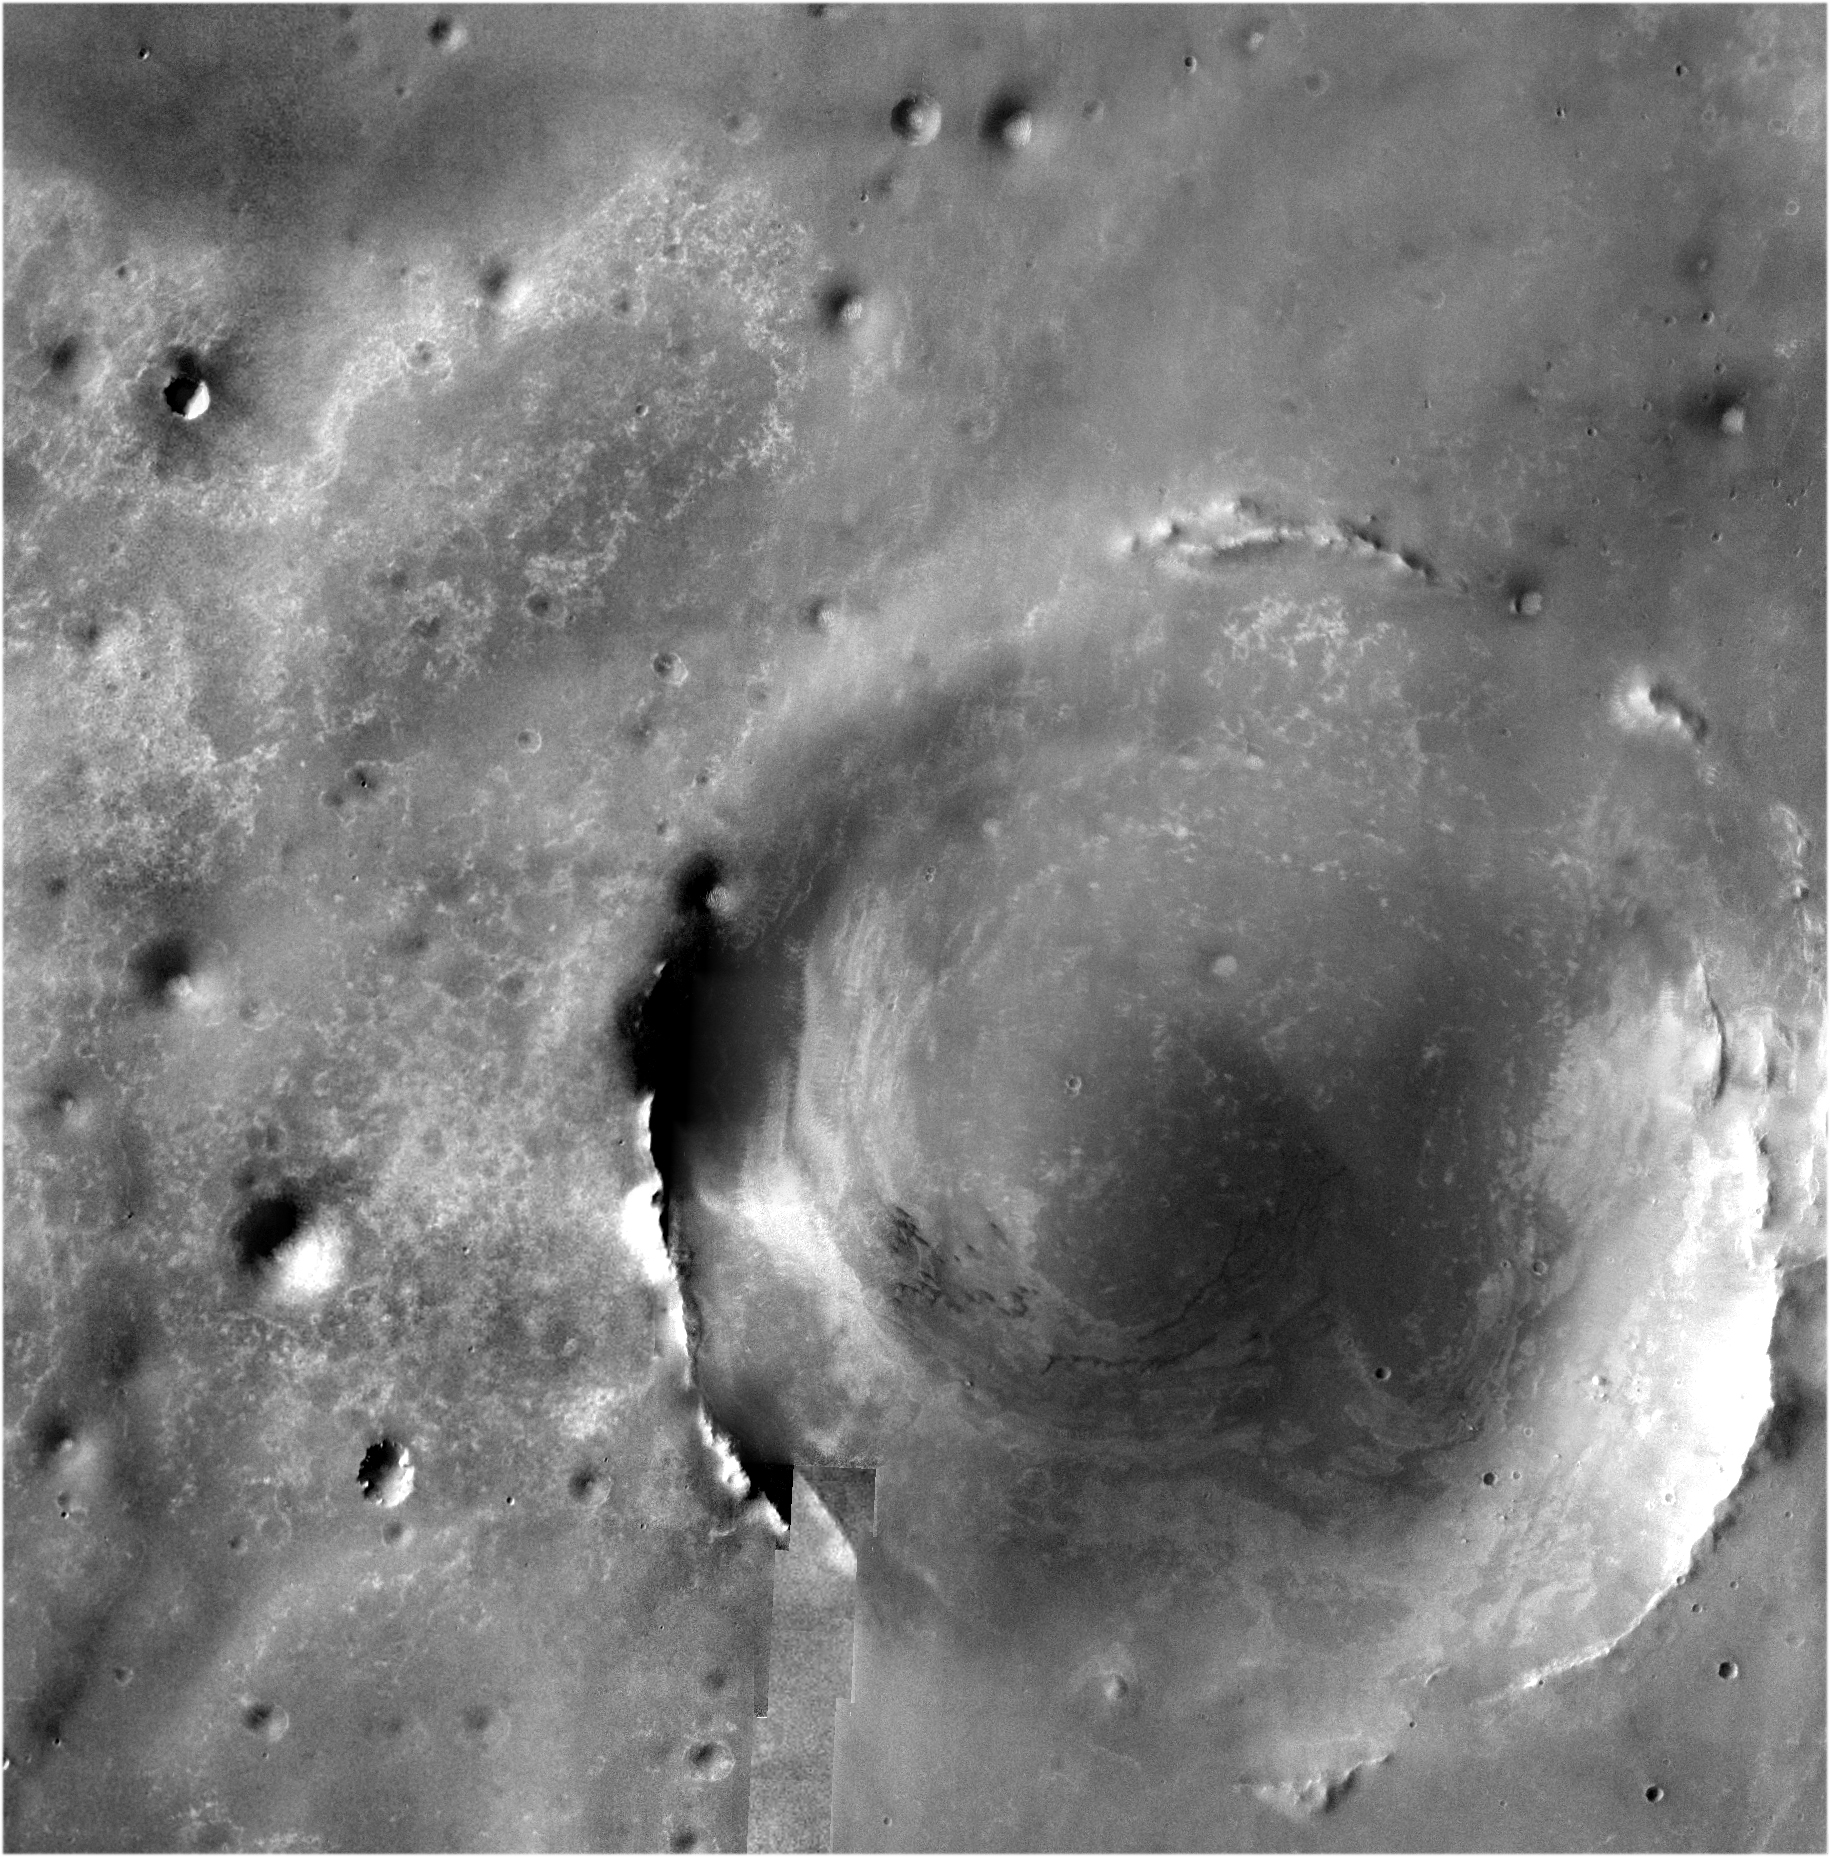

Bigger Crater Farther South of ‘Victoria’ on Mars

Annotated version

The team operating NASA’s Mars Exploration Rover Opportunity has chosen southeast as the direction for the rover’s next extended journey, toward a crater more than 20 times wider than “Victoria Crater.” Opportunity exited Victoria Crater on Aug. 28, 2008, after nearly a year investigating the interior.

The crater to the southeast is about 22 kilometers (13.7 miles) in diameter and about 300 meters (1,000 feet) deep, exposing a much thicker stack of rock layers than those examined in Victoria Crater.

The rover team informally calls the bigger crater “Endeavour” and emphasizes that Opportunity may well never reach it. The rover has already operated more than 18 times longer than originally planned, and the distance to the big crater, about 12 kilometers (7 miles) matches the total distance Opportunity has driven since landing in early 2004. Driving southeastward is expected to take Opportunity to exposures of younger rock layers than is has previously seen and to provide access to rocks on the plain that were thrown long distances by impacts that excavated even deeper, more distant craters.

The crater that Opportunity will drive toward dominates this orbital view from the Thermal Emission Imaging System (THEMIS) camera on NASA’s Mars Odyssey orbiter. The much smaller Victoria Crater is the most prominent circle near the upper left corner of the image. This view is a mosaic of about 50 separate visible-light images taken by THEMIS.

NASA’s Jet Propulsion Laboratory manages the Mars Odyssey and Mars Exploration Rover missions for the NASA Science Mission Directorate, Washington, D.C. THEMIS was developed by Arizona State University, Tempe, in collaboration with Raytheon Santa Barbara Remote Sensing. The THEMIS investigation is led by Arizona State University. Lockheed Martin Astronautics, Denver, is the prime contractor for the Odyssey project, and developed and built the orbiter. Mission operations are conducted jointly from Lockheed Martin and from JPL, a division of the California Institute of Technology in Pasadena.

Credit: NASA/JPL/ASU